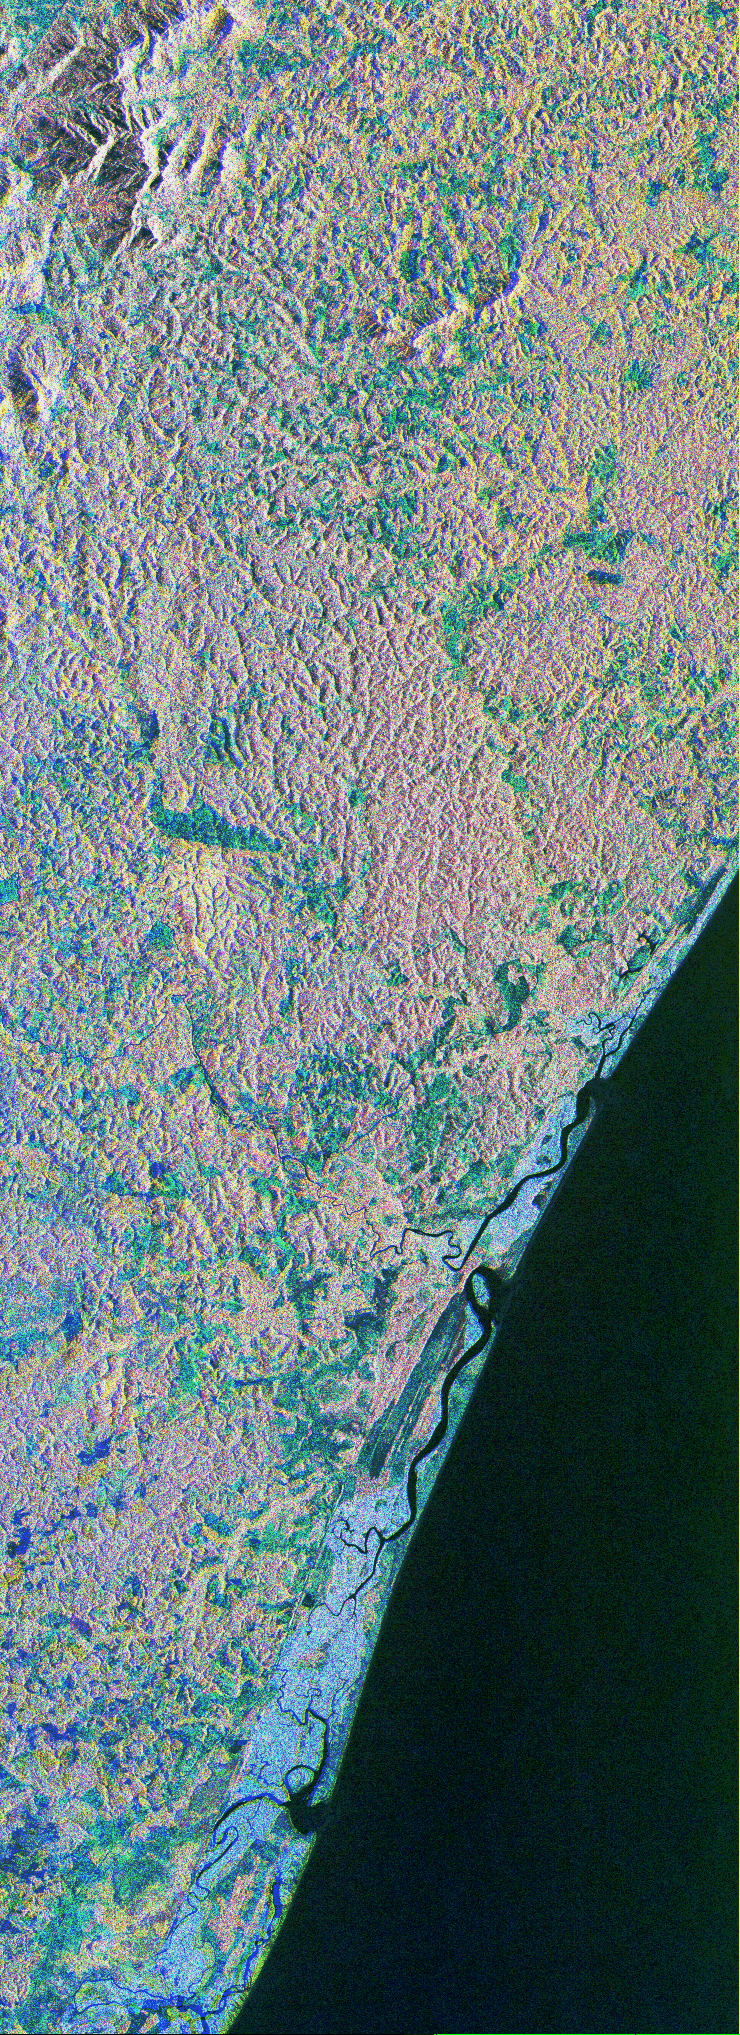

Space Radar Image of Bahia

This is a color composite image of southern Bahia, Brazil, centered at 15.22 degree south latitude and 39.07 degrees west longitude. The image was acquired by the Spaceborne Imaging Radar-C/X-band Synthetic Aperture Radar aboard the space shuttle Endeavour on its 38th orbit of Earth on October 2, 1994.

The image covers an area centered over the Una Biological Reserve, one the largest protected areas in northeastern Brazil. The 7,000-hectare reserve is administered by the Brazilian Institute for the Environment and is part of the larger Atlantic coastal forest, a narrow band of rain forest extending along the eastern coast of Brazil. The Atlantic coastal forest of southern Bahia is one of the world’s most threatened and diverse ecosystems. Due to widespread settlement, only 2 to 5 percent of the original forest cover remains. Yet the region still contains an astounding variety of plants and animals, including a large number of endemic species. More than half of the region’s tree species and 80 percent of its animal species are indigenous and found nowhere else on Earth. The Una Reserve is also the only federally protected habitat for the golden-headed lion tamarin, the yellow-breasted capuchin monkey and many other endangered species. In the past few years, scientists from Brazilian and international conservation organizations have coordinated efforts to study the biological diversity of this region and to develop practical and economically viable options for preserving the remaining primary forests in southern Bahia.

The shuttle imaging radar is used in this study to identify various land uses and vegetation types, including remaining patches of primary forest, cabruca forest (cacao planted in the understory of the native forest), secondary forest, pasture and coastal mangrove. Standard remote-sensing technology that relies on light reflected from the forest canopy cannot accurately distinguish between cabruca and undisturbed forest. Optical remote sensing is also limited by the nearly continuous cloud cover in the region and heavy rainfall, which occurs more than 150 days each year. The ability of the shuttle radars to “see” through the forest canopy to the cultivated cacao below — independent of weather or sunlight conditions –will allow researchers to distinguish forest from cabruca in unprecedented detail. This SIR-C/X-SAR image was produced by assigning red to the L-band, green to the C-band and blue to the X-band. The Una Reserve is located in the middle of the image west of the coastline and slightly northwest of Comandatuba River. The reserve’s primary forests are easily detected by the pink areas in the image. The intensity of red in these areas is due to the high density of forest vegetation (biomass) detected by the radar’s L-band (horizontally transmitted and vertically received) channel. Secondary forest is visible along the reserve’s eastern border. The Serrado Mar mountain range is located in the top left portion of the image. Cabruca forest to the west of Una Reserve has a different texture and a yellow color. The removal of understory in cabruca forest reduces its biomass relative to primary forest, which changes the L-band and C-band penetration depth and returns, and produces a different texture and color in the image. The region along the Atlantic is mainly mangrove swamp, agricultural fields and urban areas. The high intensity of blue in this region is a result of increasing X-band return in areas covered with swamp and low vegetation. The image clearly separates the mangrove region (east of coastal Highway 001, shown in blue) from the taller and dryer forest west of the highway. The high resolution capability of SIR-C/X-SAR imaging and the sensitivity of its frequency and polarization channels to various land covers will be used for monitoring and mapping areas of importance for conservation.

Spaceborne Imaging Radar-C/X-band Synthetic Aperture Radar (SIR-C/X-SAR) is part of NASA’s Mission to Planet Earth. The radars illuminate Earth with microwaves, allowing detailed observations at any time, regardless of weather or sunlight conditions. SIR-C/X-SAR uses three microwave wavelengths: L-band (24 cm), C-band (6 cm) and X-band (3 cm). The multi-frequency data will be used by the international scientific community to better understand the global environment and how it is changing. The SIR-C/X-SAR data, complemented by aircraft and ground studies, will give scientists clearer insights into those environmental changes which are caused by nature and those changes which are induced by human activity.

SIR-C was developed by NASA’s Jet Propulsion Laboratory. X-SAR was developed by the Dornier and Alenia Spazio companies for the German space agency, Deutsche Agentur fuer Raumfahrtangelegenheiten (DARA), and the Italian space agency, Agenzia Spaziale Italiana (ASI) with the Deutsche Forschungsanstalt fuer luft und Raumfahrt e.V.(DLR), the major partner in science, operations and data processing of X-SAR.

Credit: NASA/JPL